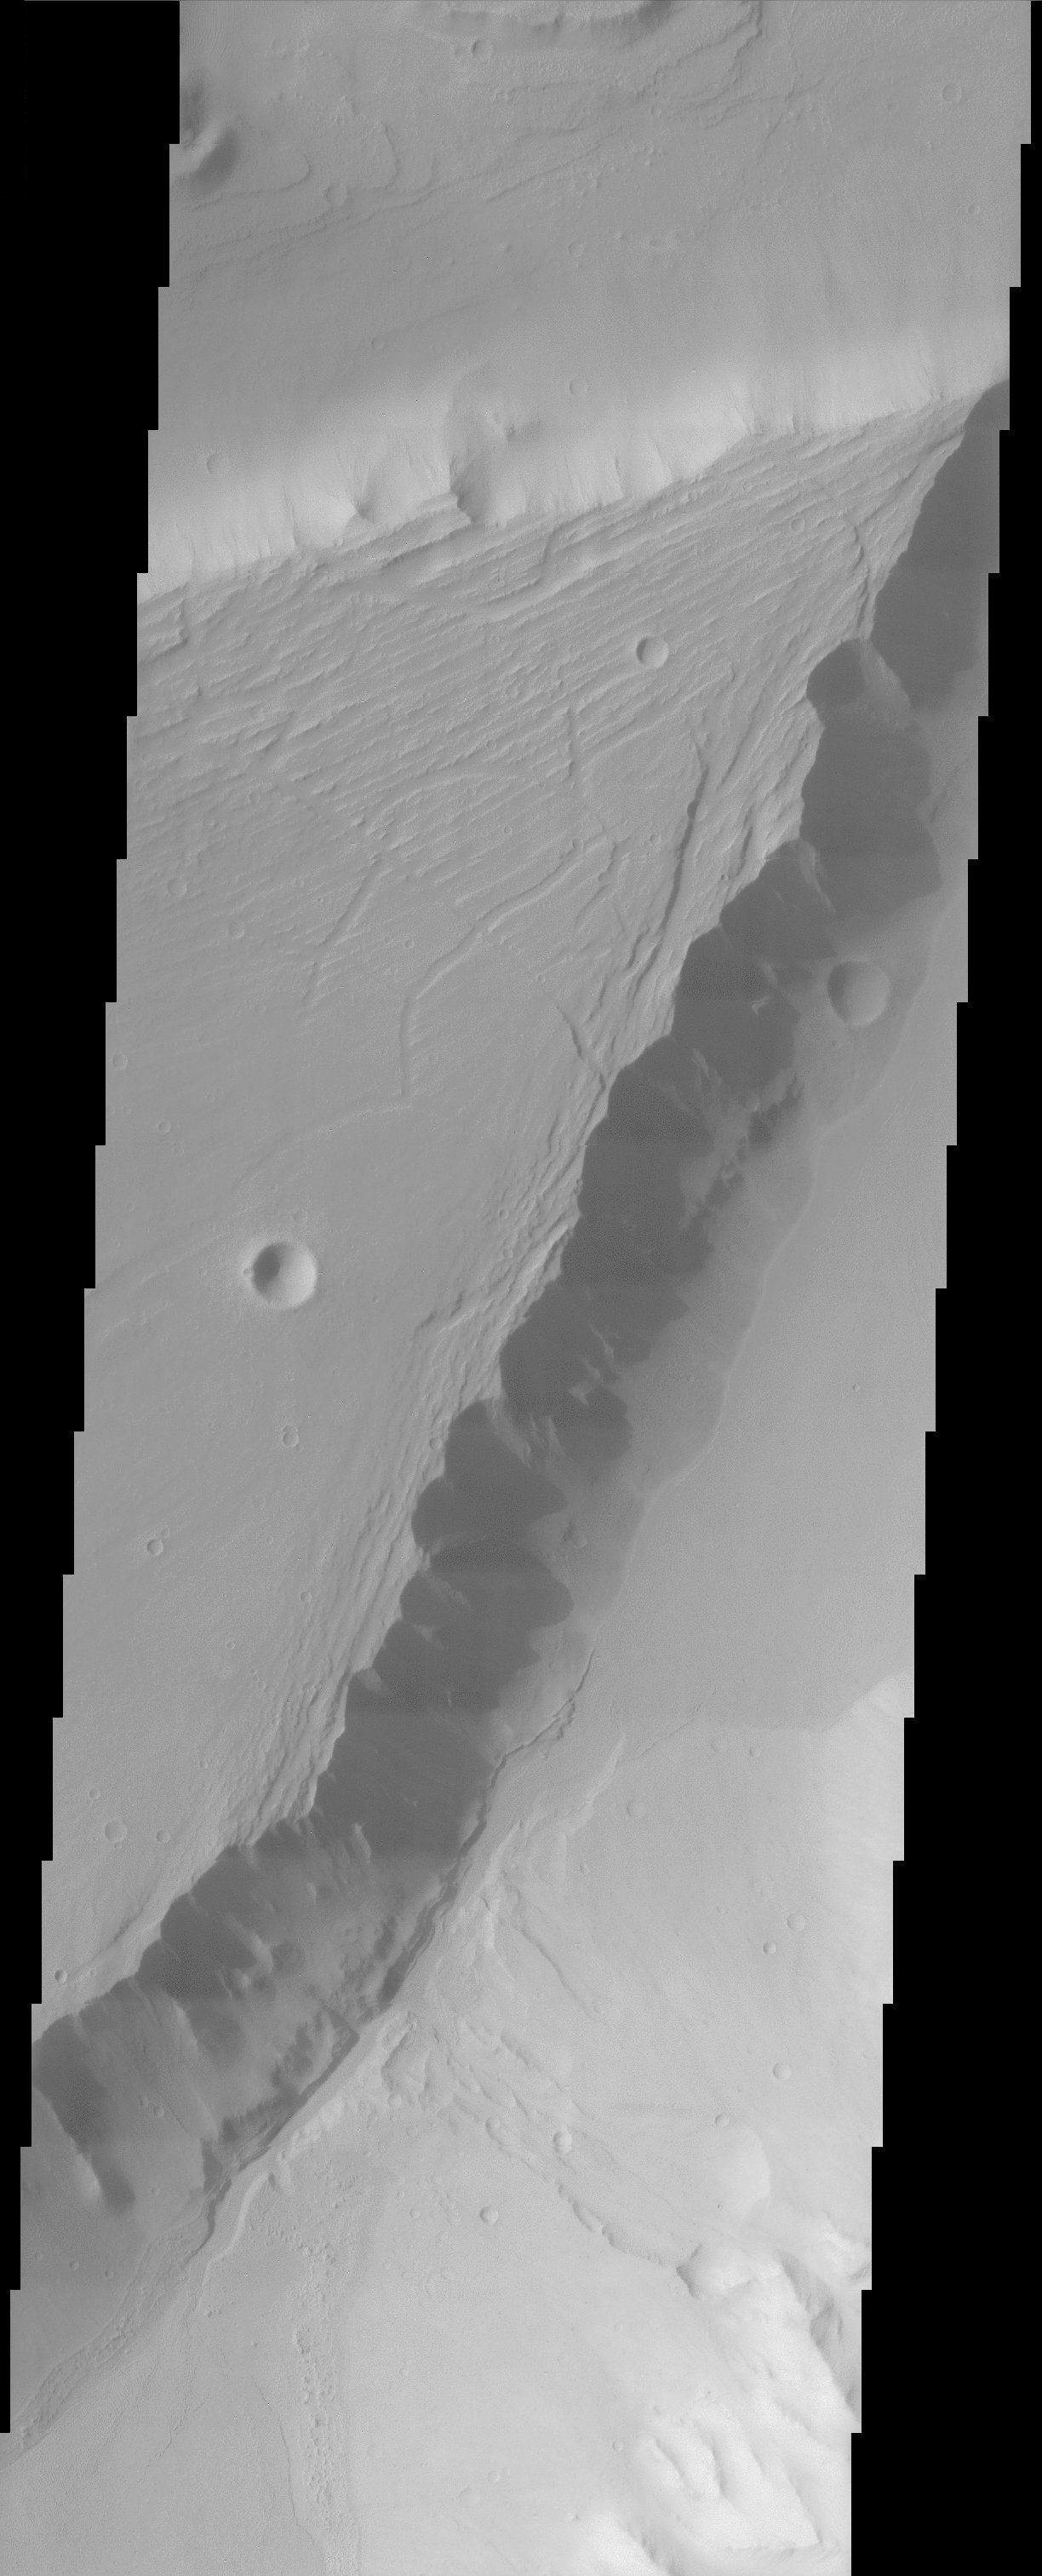

Kasei Vallisland

A large streamlined island in Kasei Vallis shows evidence of scour on its surface, probably from floods that preceded the formation of the island.

Note: this THEMIS visual image has not been radiometrically nor geometrically calibrated for this preliminary release. An empirical correction has been performed to remove instrumental effects. A linear shift has been applied in the cross-track and down-track direction to approximate spacecraft and planetary motion. Fully calibrated and geometrically projected images will be released through the Planetary Data System in accordance with Project policies at a later time.

NASA’s Jet Propulsion Laboratory manages the 2001 Mars Odyssey mission for NASA’s Office of Space Science, Washington, D.C. The Thermal Emission Imaging System (THEMIS) was developed by Arizona State University, Tempe, in collaboration with Raytheon Santa Barbara Remote Sensing. The THEMIS investigation is led by Dr. Philip Christensen at Arizona State University. Lockheed Martin Astronautics, Denver, is the prime contractor for the Odyssey project, and developed and built the orbiter. Mission operations are conducted jointly from Lockheed Martin and from JPL, a division of the California Institute of Technology in Pasadena.

Credit: NASA/JPL/Arizona State University